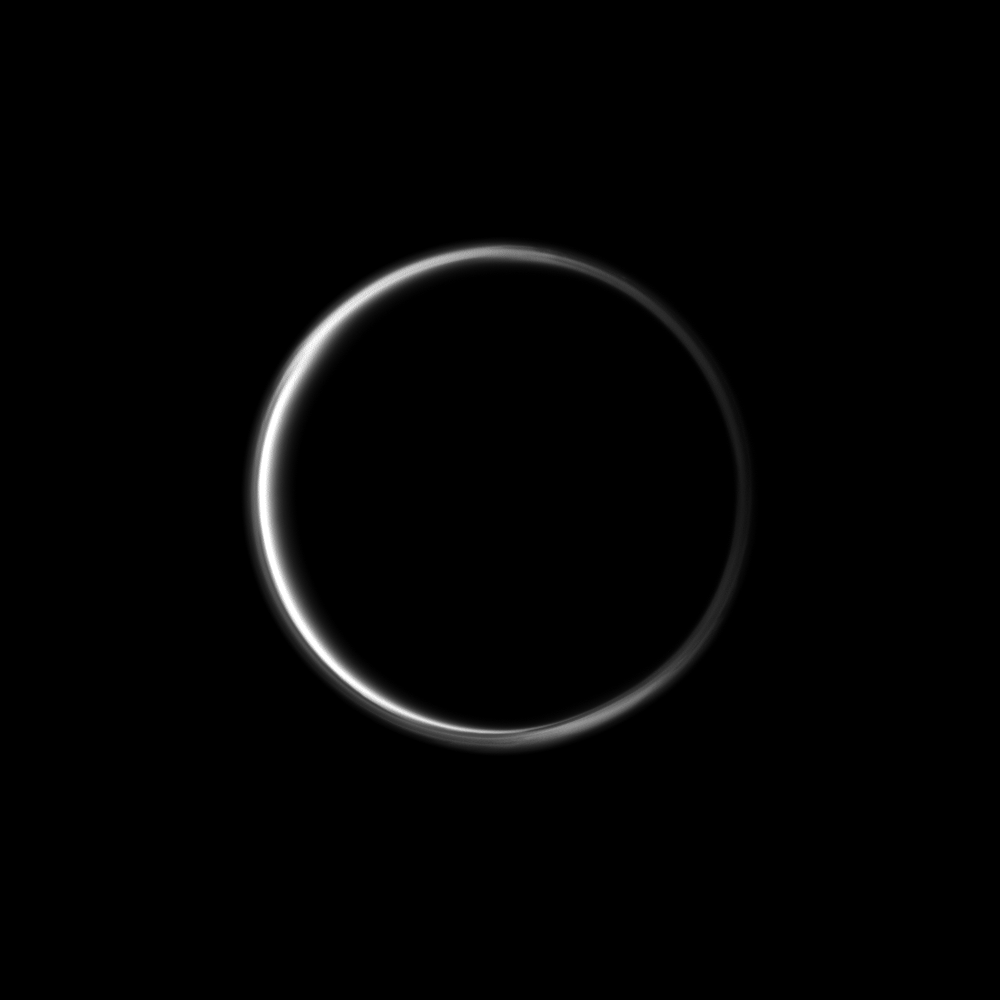

Hazy Ring

The Cassini spacecraft looks toward the dark side of Saturn’s largest moon and captures the halo-like ring produced by sunlight scattering through the periphery of Titan’s atmosphere.

A detached, high-altitude global haze layer encircles Titan. See PIA07774 to learn more. This view looks toward the Saturn-facing side of Titan (3,200 miles, or 5,150 kilometers across). North on Titan is up and rotated 29 degrees to the left.

The image was taken in visible green light with the Cassini spacecraft wide-angle camera on Jan. 30, 2012. The view was obtained at a distance of approximately 123,000 miles (197,000 kilometers) from Titan and at a Sun-Titan-spacecraft, or phase, angle of 162 degrees. Image scale is 7 miles (12 kilometers) per pixel.

The Cassini-Huygens mission is a cooperative project of NASA, the European Space Agency and the Italian Space Agency. The Jet Propulsion Laboratory, a division of the California Institute of Technology in Pasadena, manages the mission for NASA’s Science Mission Directorate, Washington, D.C. The Cassini orbiter and its two onboard cameras were designed, developed and assembled at JPL. The imaging operations center is based at the Space Science Institute in Boulder, Colo.

Credit: NASA/JPL-Caltech/Space Science Institute